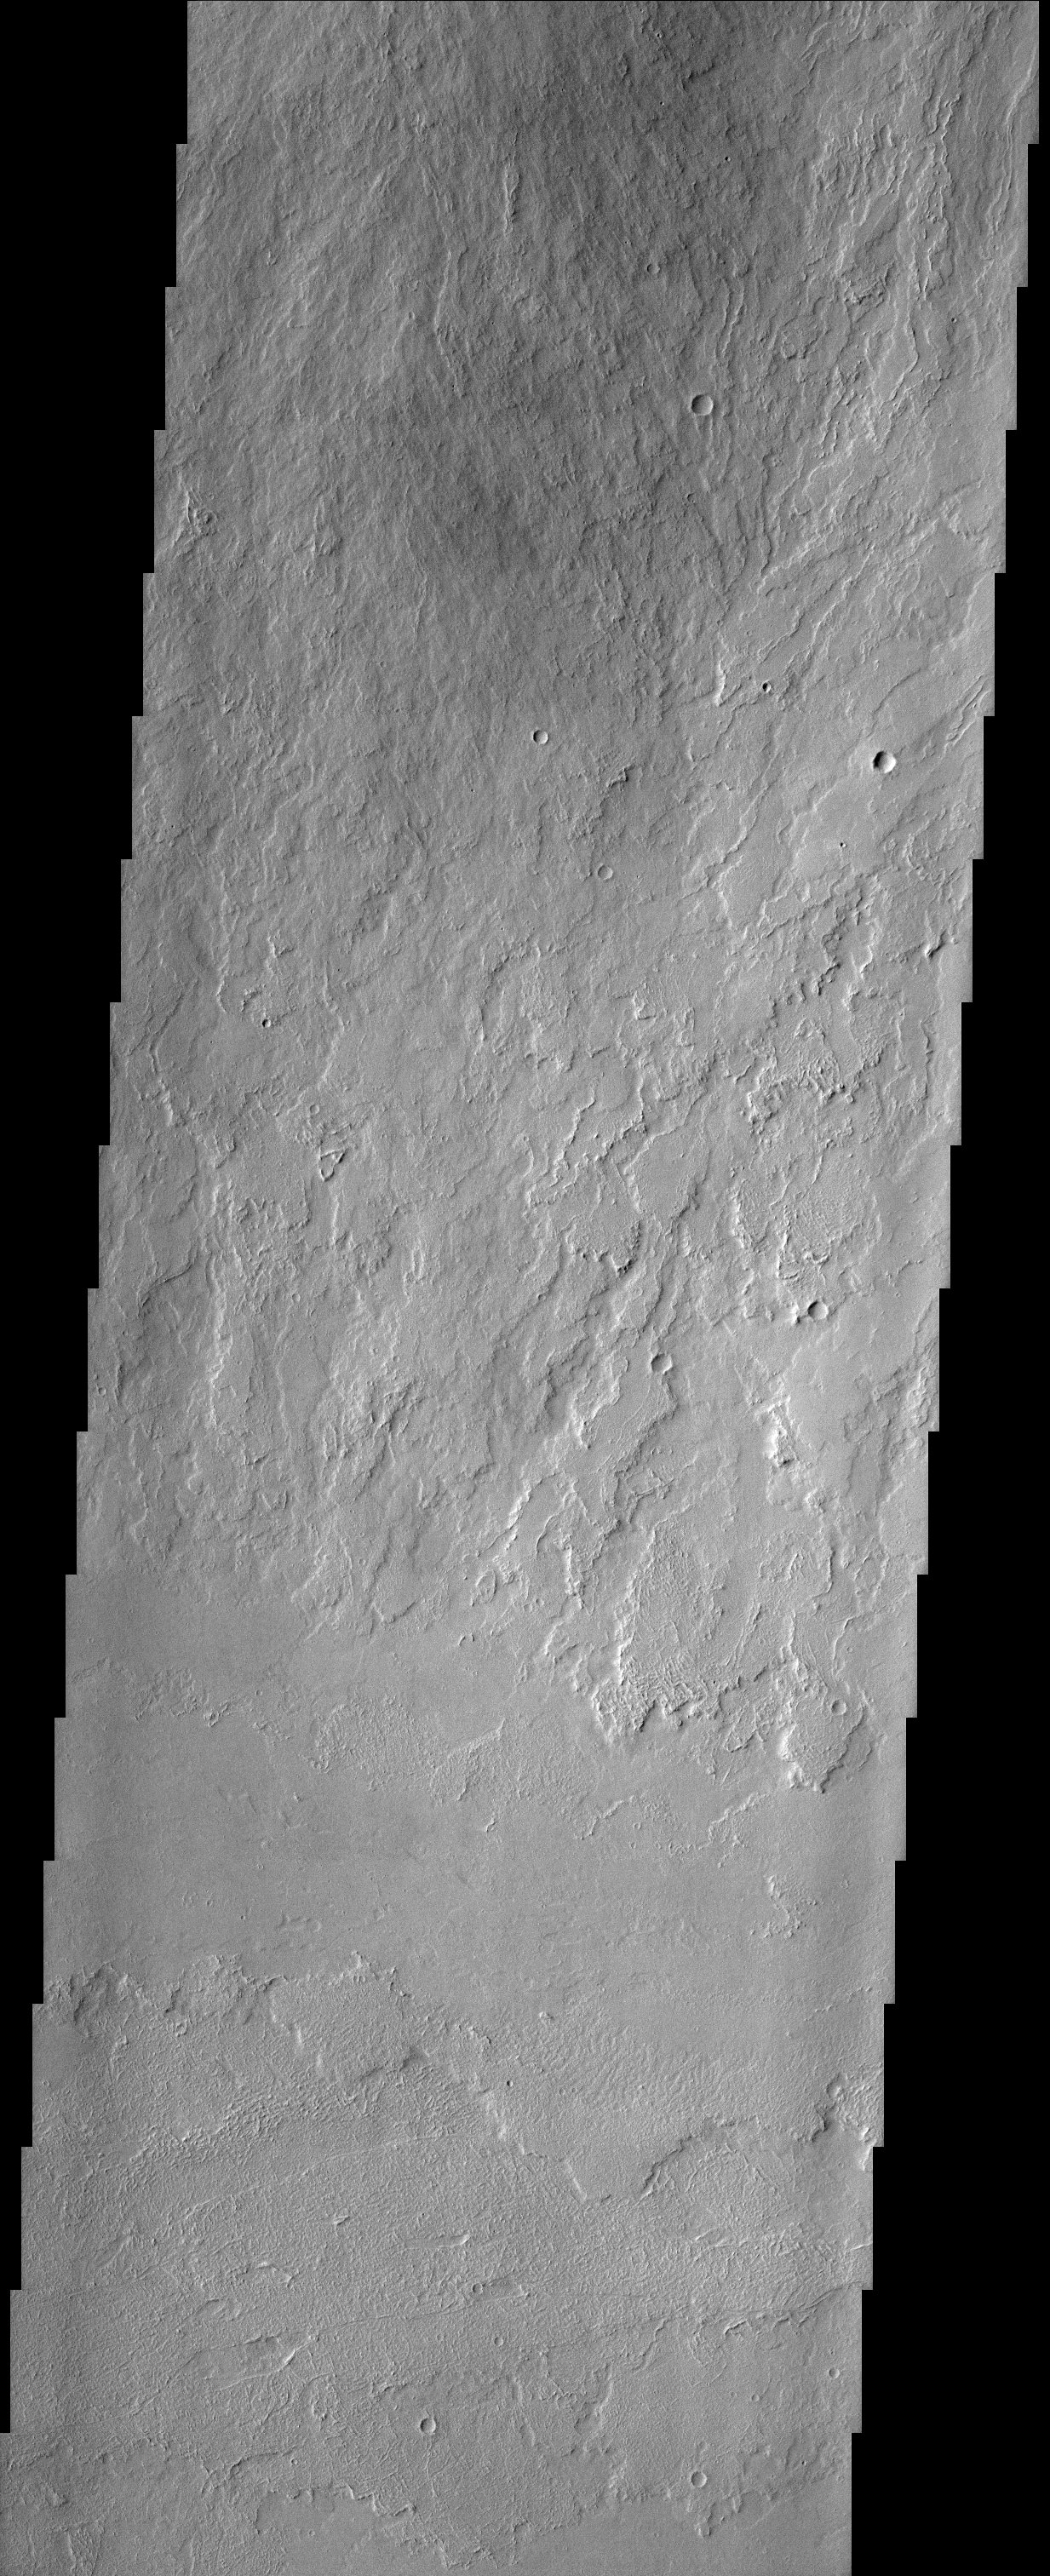

Olympus Mons Flows

Like drippings from a candle, these lava flows on the flank of Olympus Mons volcano demonstrate how it became the largest volcano in the solar system. Multiple flows from an unknowable number of eruptions have piled one on top of another until the mountain of lava reached a height of 27 km above the average Martian elevation. The change in texture seen in the bottom 1/3 of the image marks a break in slope from the flank of the volcano to the north (top) and the flat plain surrounding it. The direction of flows changes from roughly N-S to E-W, suggesting another source for the flows on the plain.

Note: this THEMIS visual image has not been radiometrically nor geometrically calibrated for this preliminary release. An empirical correction has been performed to remove instrumental effects. A linear shift has been applied in the cross-track and down-track direction to approximate spacecraft and planetary motion. Fully calibrated and geometrically projected images will be released through the Planetary Data System in accordance with Project policies at a later time.

NASA’s Jet Propulsion Laboratory manages the 2001 Mars Odyssey mission for NASA’s Office of Space Science, Washington, D.C. The Thermal Emission Imaging System (THEMIS) was developed by Arizona State University, Tempe, in collaboration with Raytheon Santa Barbara Remote Sensing. The THEMIS investigation is led by Dr. Philip Christensen at Arizona State University. Lockheed Martin Astronautics, Denver, is the prime contractor for the Odyssey project, and developed and built the orbiter. Mission operations are conducted jointly from Lockheed Martin and from JPL, a division of the California Institute of Technology in Pasadena.

Credit: NASA/JPL/Arizona State University